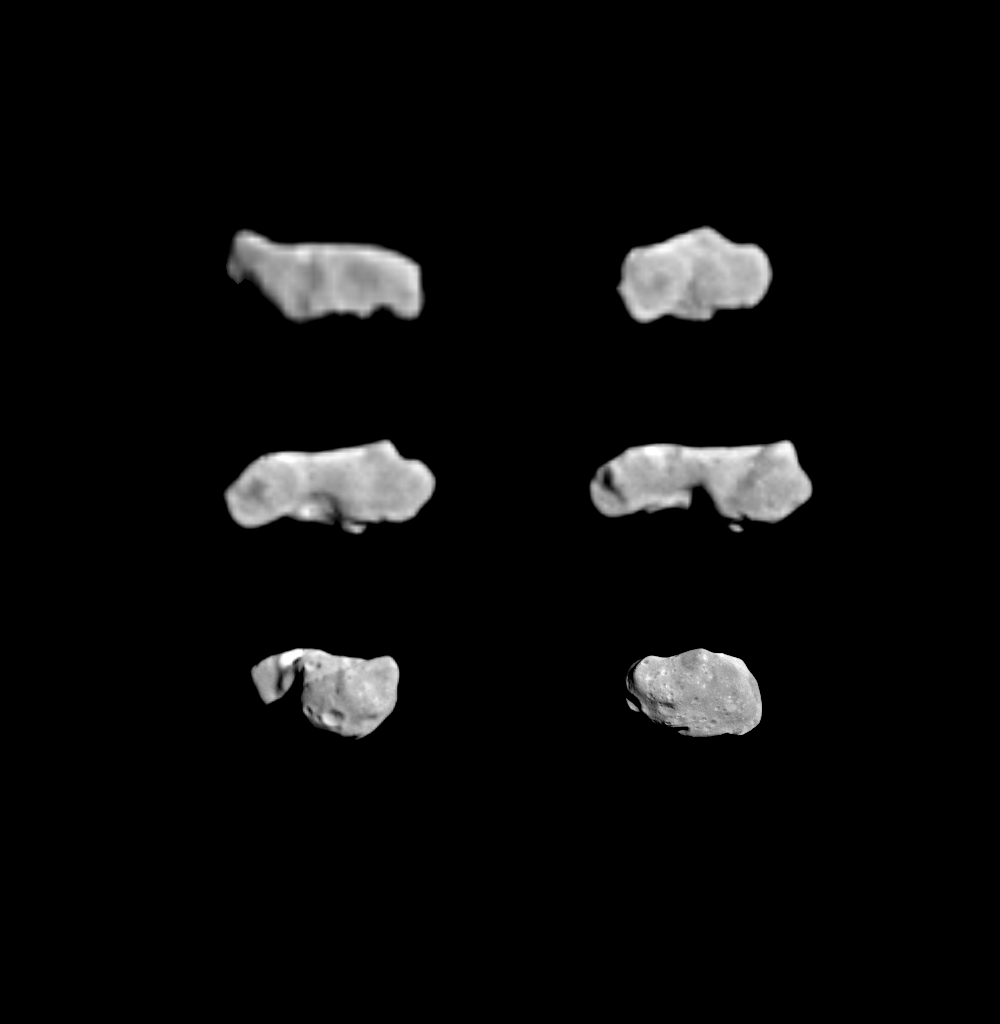

Asteroid Ida – 6 Views Showing Rotation

This composite image shows the asteroid 243 Ida as seen from the Galileo spacecraft during its approach on August 28, 1993. The six views were shuttered through the camera’s green filter and show Ida’s rotation over a period of about 3 hours 18 minutes. The asteroid makes a complete rotation every 4 hours 38 minutes; therefore, this set of images spans about 3/4 of Ida’s rotation period and shows most of Ida’s surface. By combining the information in these views with that from the highest resolution images returned from the spacecraft in September 1993, the size and shape of this irregular body can now be determined accurately The asteroid appears to be about 58 kilometers (36 miles) long and about 23 kilometers wide, with a very irregular shape and volume of some 16,000 cubic kilometers. The images are arranged in chronological order from a time 3 hours 51 minutes before closest approach (upper left), through upper right, middle left, middle right lower left and lower right (33 minutes before closest approach). The six images show Ida at the same scale throughout. Ida’s rotation axis is roughly vertical in these images, and the rotation causes the right-hand end of Ida to move toward the viewer as time progresses. The first image was taken from a range of about 171,000 km (106,000 miles) and provides an image resolution of about 1,700 meters per pixel (the highest resolution achieved for Ida is about 25 meters per pixel). The second, taken 70 minutes later, is from 119,000 kilometers, followed by 102,000 kilometers, 85,000 kilometers, 50,000 kilometers, and 25,000 kilometers. The features on Ida are less sharp in the earlier views because of the greater distances. Prominent in the middle three views is a deep depression across the short axis of the Asteroid. This feature tends to support the idea that Ida may have originally been formed from two or more separate large objects that collided softly and stuck together. Also visible in the lower left view is an apparent linear albedo or reflectance boundary. Color images yet to be returned from the Galileo spacecraft may help resolve the question of whether or not the two ends of Ida are made of different materials.

Credit: NASA/JPL